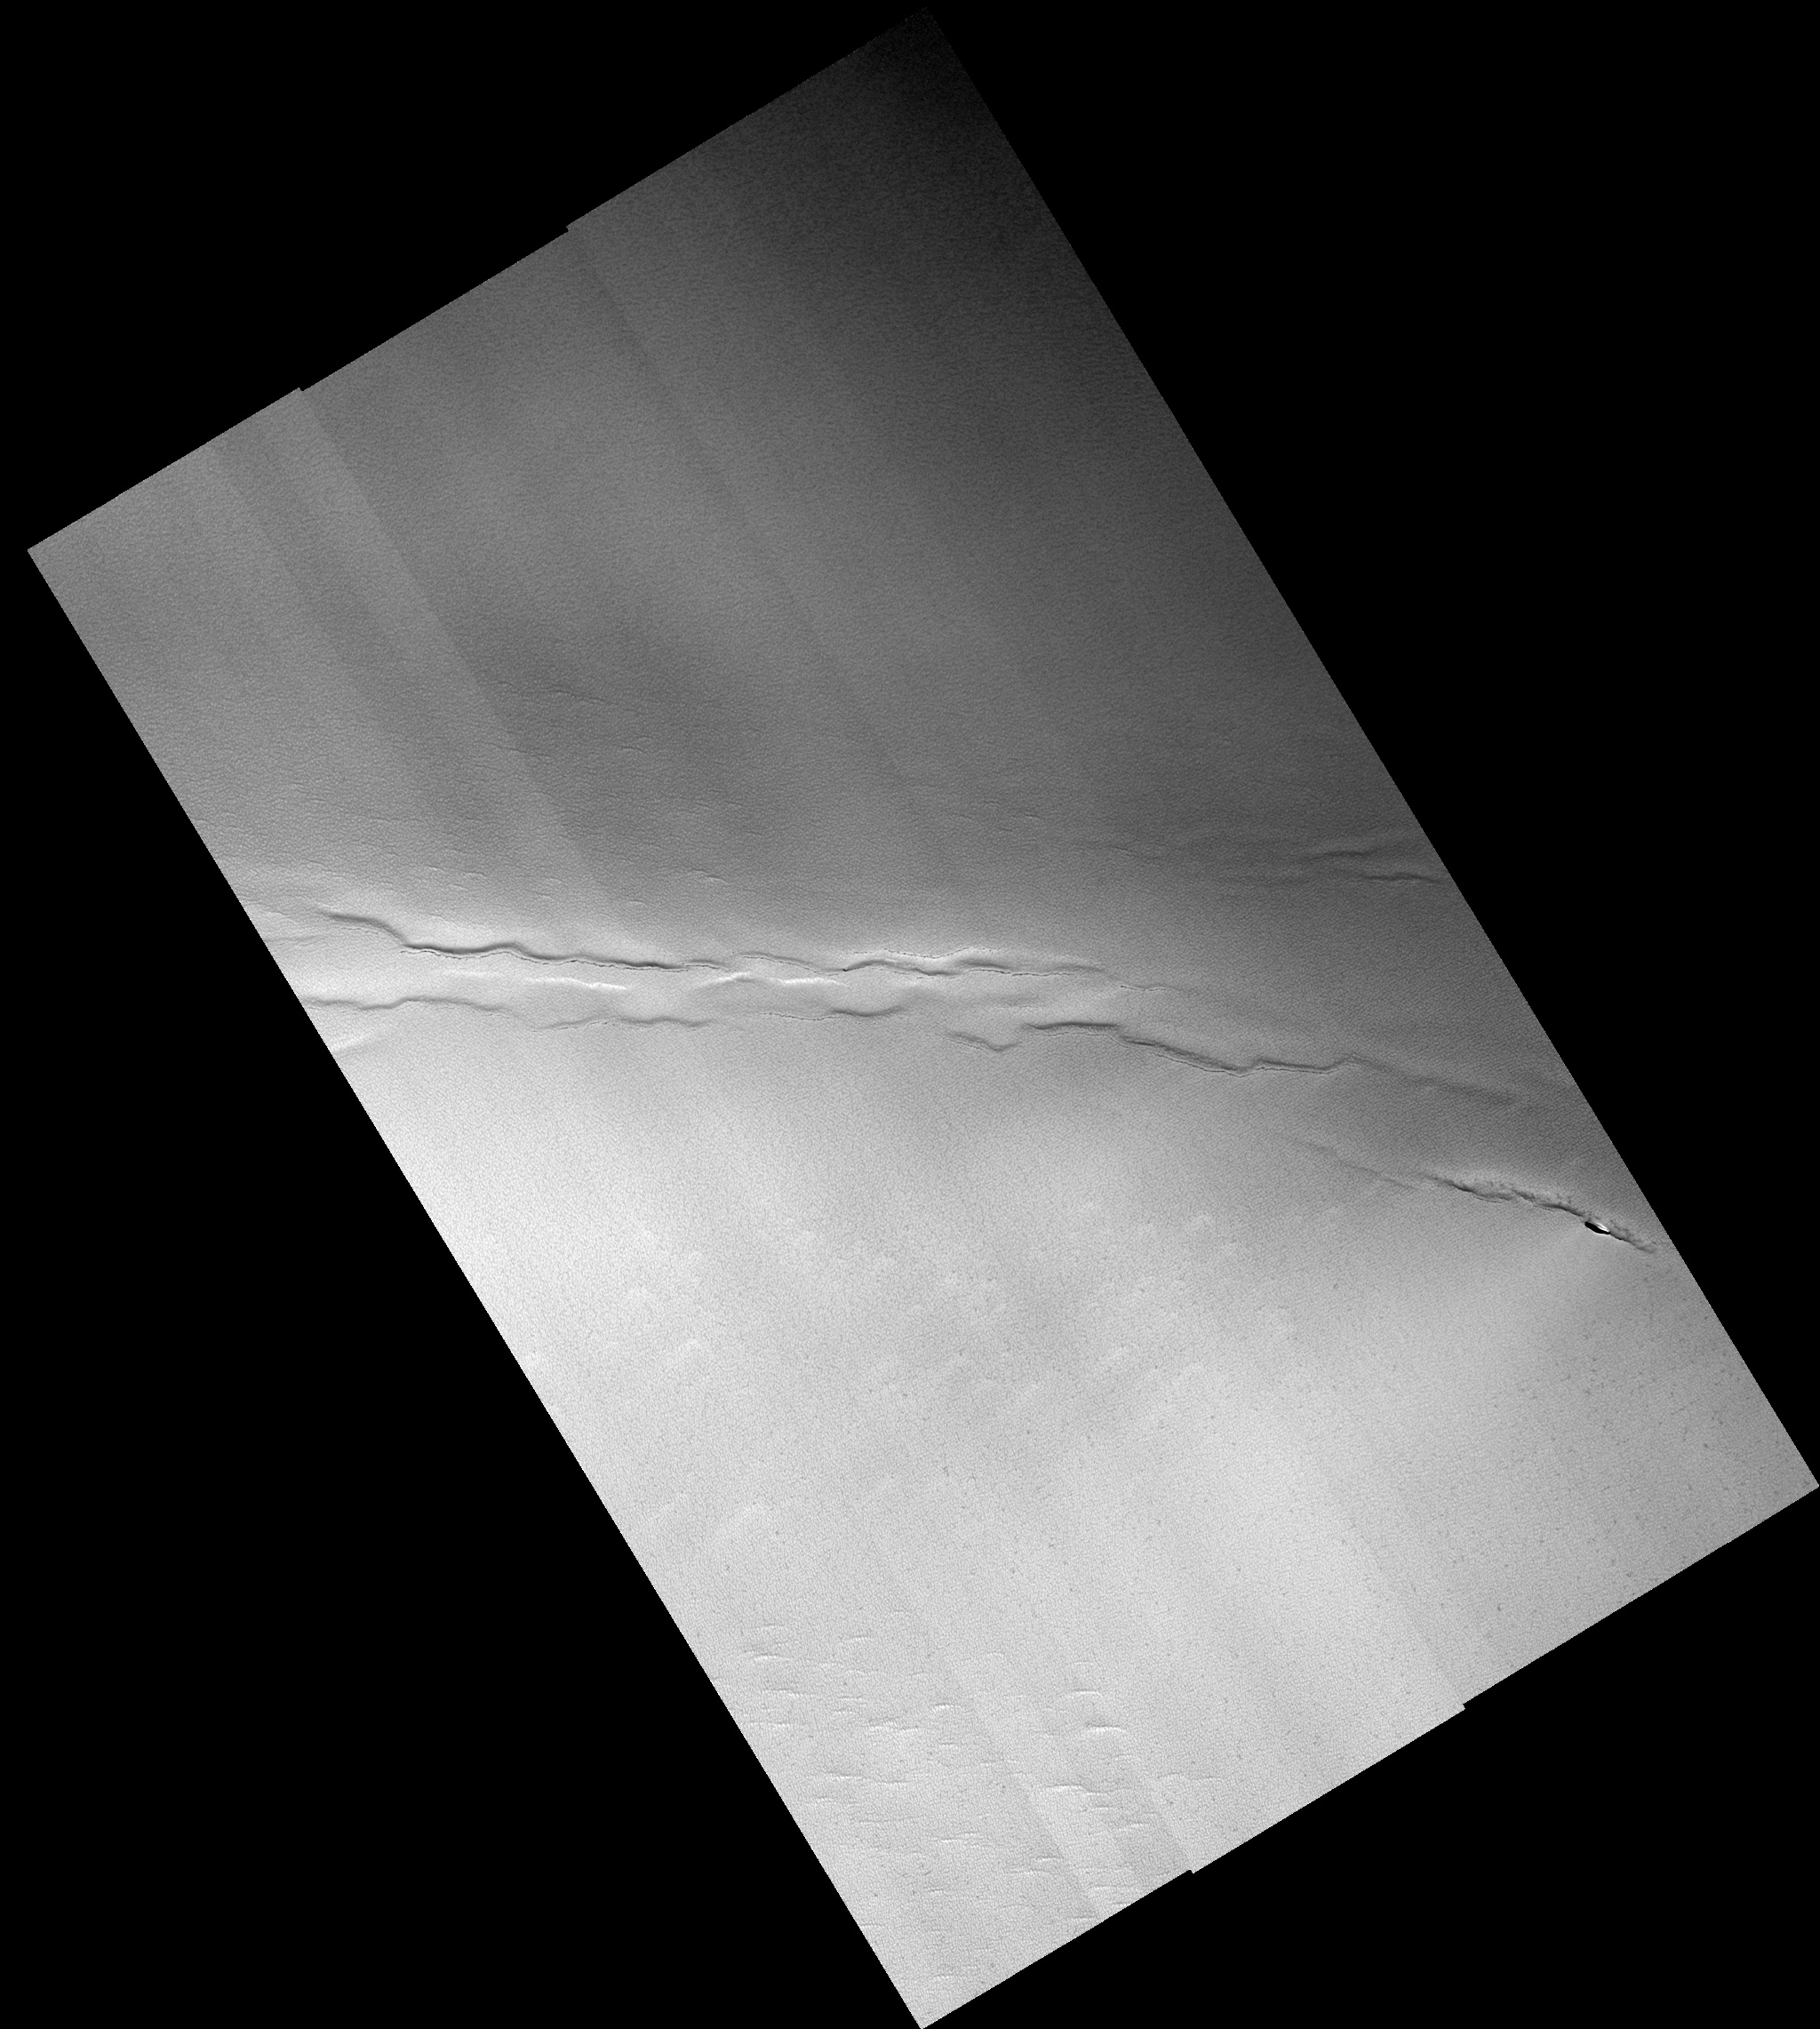

Faults and Pits in the North Polar Residual Ice Cap

This full HiRISE image shows faults and pits in the north polar residual cap that have not been previously recognized. The faults and depressions between them are similar to features seen on Earth where the crust is being pulled apart. Such tectonic extension must have occurred very recently, as there the north polar residual cap is very young, as indicated by the paucity of impact craters on its surface. Alternatively, the faults and pits may be caused by collapse due to removal of material beneath the surface. The pits are aligned along the faults, either because material has drained into the subsurface along the faults or because gas has escaped from the subsurface through them.

Image PSP_001513_2650 was taken by the High Resolution Imaging Science Experiment (HiRISE) camera onboard the Mars Reconnaissance Orbiter spacecraft on November 22, 2006. The complete image is centered at 85.1 degrees latitude, 137.6 degrees East longitude. The range to the target site was 319.9 km (199.9 miles). At this distance the image scale ranges from 32.0 cm/pixel (with 1 x 1 binning) to 64.0 cm/pixel (with 2 x 2 binning). The image shown here has been map-projected to 25 cm/pixel. The image was taken at a local Mars time of 1:29 PM and the scene is illuminated from the west with a solar incidence angle of 69 degrees, thus the sun was about 21 degrees above the horizon. At a solar longitude of 139.1 degrees, the season on Mars is Northern Summer.

NASA’s Jet Propulsion Laboratory, a division of the California Institute of Technology in Pasadena, manages the Mars Reconnaissance Orbiter for NASA’s Science Mission Directorate, Washington. Lockheed Martin Space Systems, Denver, is the prime contractor for the project and built the spacecraft. The High Resolution Imaging Science Experiment is operated by the University of Arizona, Tucson, and the instrument was built by Ball Aerospace and Technology Corp., Boulder, Colo.

Credit: NASA/JPL/Univ. of Arizona